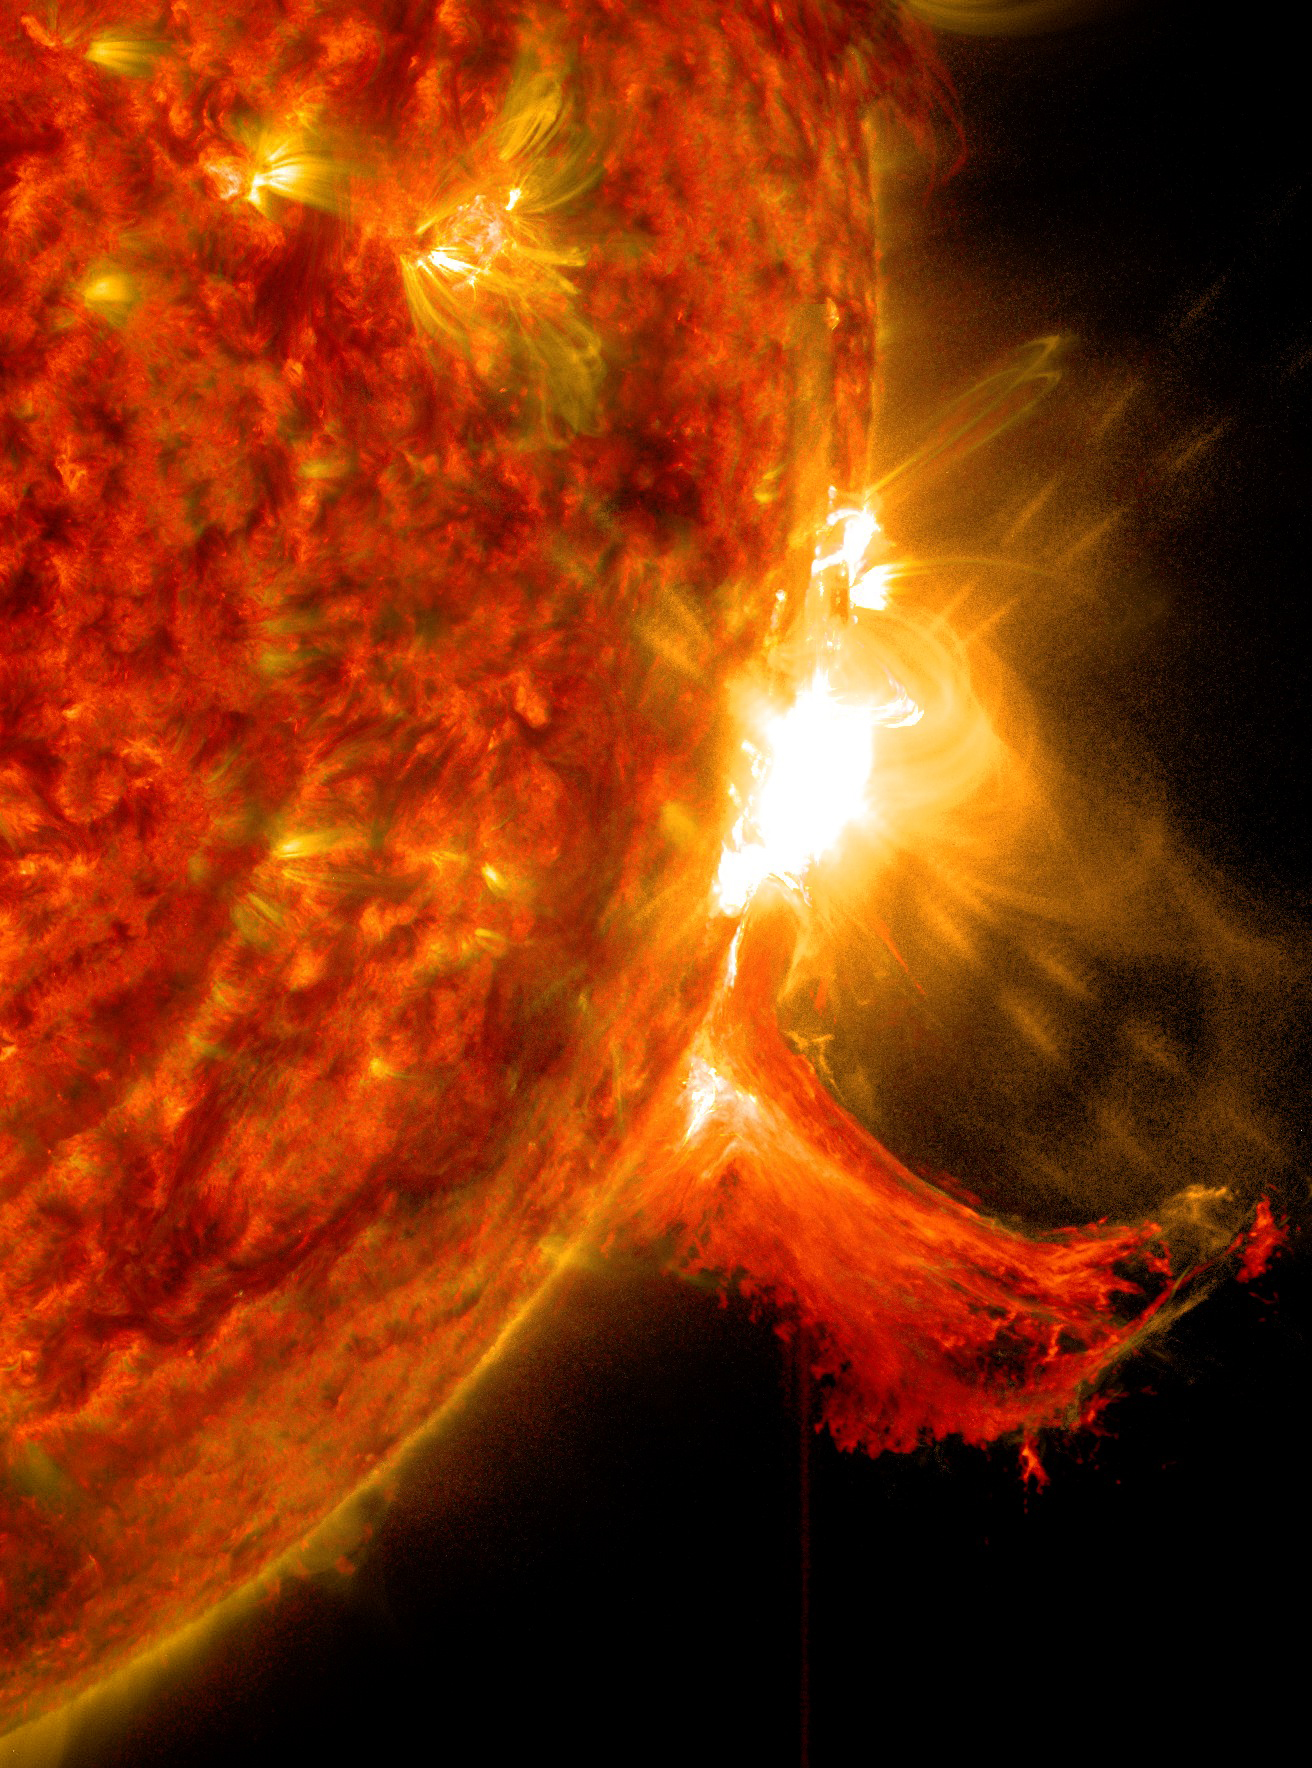

Mid-level Solar Flare

NASA's Solar Dynamics Observatory captured these images of a solar flare on Oct. 2, 2014. The solar flare is the bright flash of light on the right limb of the sun. A burst of solar material erupting out into space can be seen just below it.

Credit: NASA/Goddard/SDO